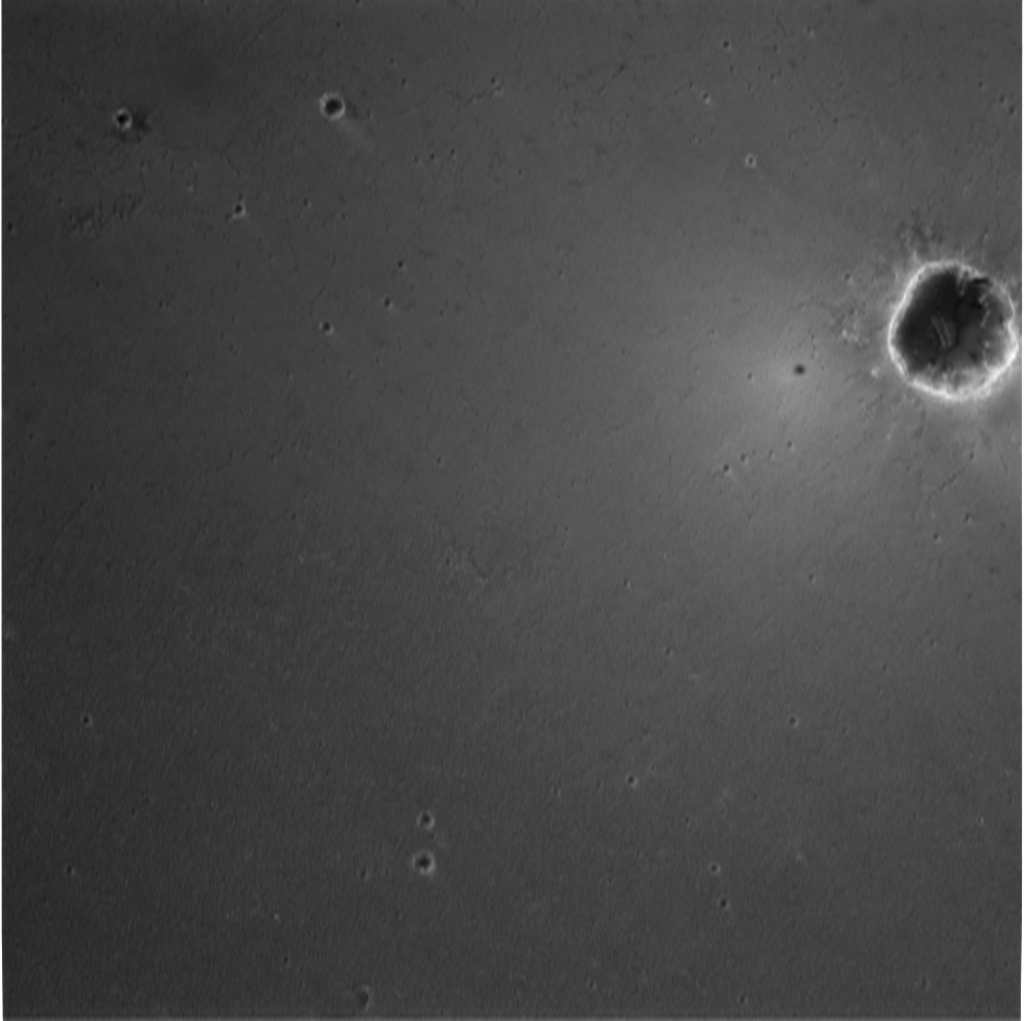

Crater Down Below-3

Scientists believe the circular feature in this image to be a crater near the Mars Exploration Rover Opportunity. The rover landed at Meridiani Planum on Mars at approximately 9:05 p.m. PST on Saturday, Jan. 24. This image was taken at an altitude of 1,404 meters (4,606 feet) by the descent image motion estimation system camera located on the bottom of the rover. The image spans approximately 1.2 kilometers (3/4 of a mile) across the surface of Mars.

Credit: NASA/JPL